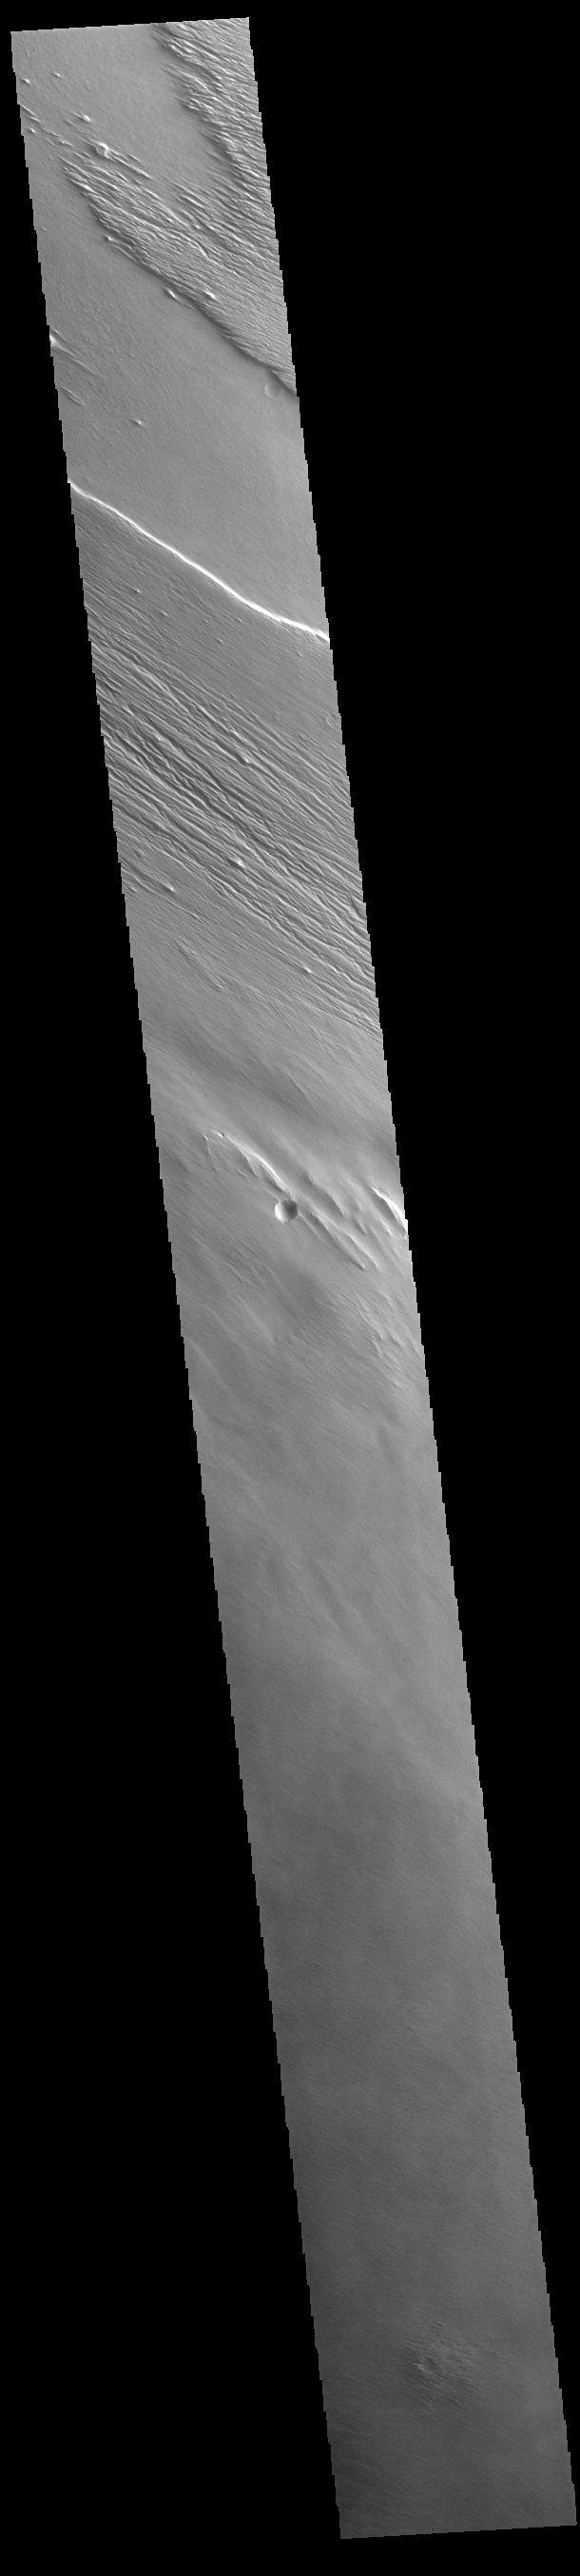

Wind Etching

Today’s VIS image shows a region of wind etched materials. In regions of poorly cemented surface materials it is possible to create large features due to just the action of the wind. The equatorial region between Olympus Mons and Apollinaris Mons is dominated by wind etched regions. The direction of the wind aligns with the ridges and valleys. The dominant wind direction in this region is southeast to northwest; however, other wind directions can occur within a localized region.

Credit: NASA/JPL-Caltech/ASU